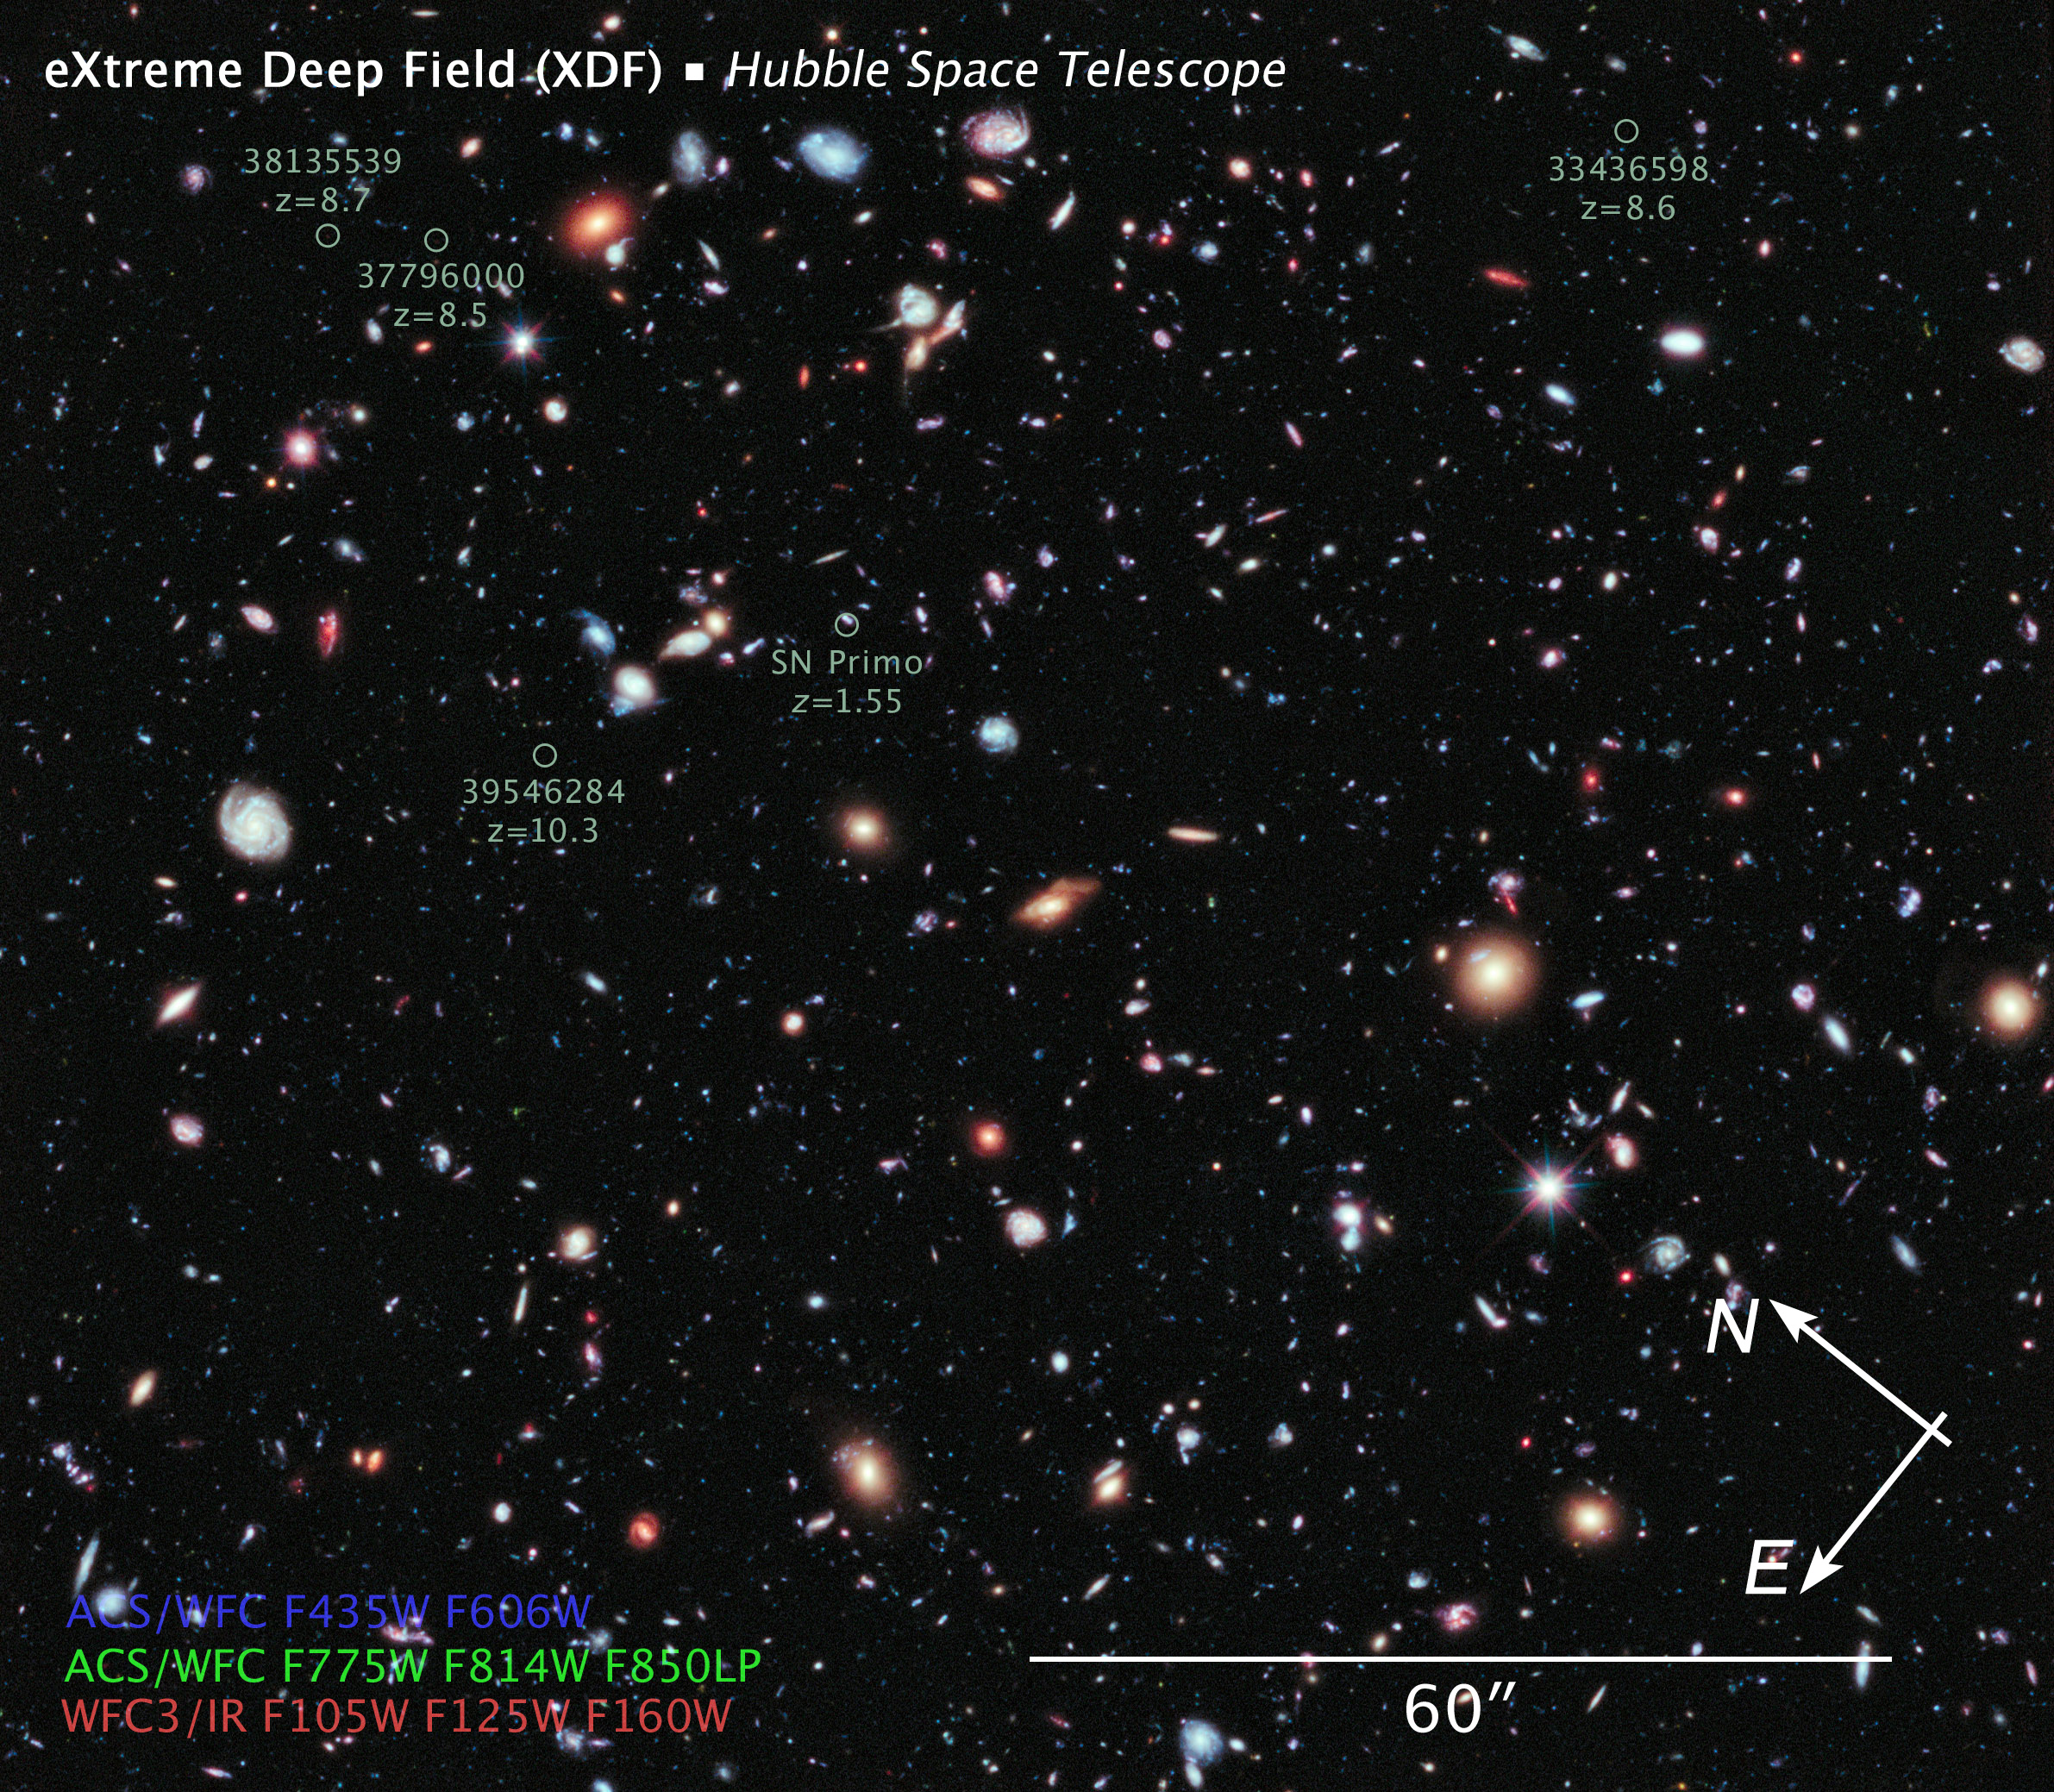

XDF Compass and Scale Image

Object Name: Hubble eXtreme Deep Field, XDF
Object Description: Optical and Infrared Survey
Instrument: HST/ACS/WFC and HST/WFC3/IR
Filters: ACS/WFC: F435W (B), F606W (V), F775W (I), F814W (I), and F850LP (z) WFC3/IR: F105W (Y), F125W (J), and F160W (H)
Exposure Time: 22.5 days (2 million seconds)

This image is a composite of separate exposures acquired by the ACS and WFC3/IR instruments. Several filters were used to sample various wavelengths. The color results from assigning different hues (colors) to each monochromatic (grayscale) image from the eight different filters used by the two instruments grouped as follows: Blue: ACS/WFC F435W (B) + F606W (V) Green: ACS/WFC F775W (I) + F814W (I) + F850LP (z) Red: WFC3/IR F105W (Y) + F125W (J) + F160W (H)

Credit: Illustration: NASA, ESA, and Z. Levay (STScI); Science: NASA, ESA, G. Illingworth, D. Magee, and P. Oesch (University of California, Santa Cruz), R. Bouwens (Leiden University), and the HUDF09 Team